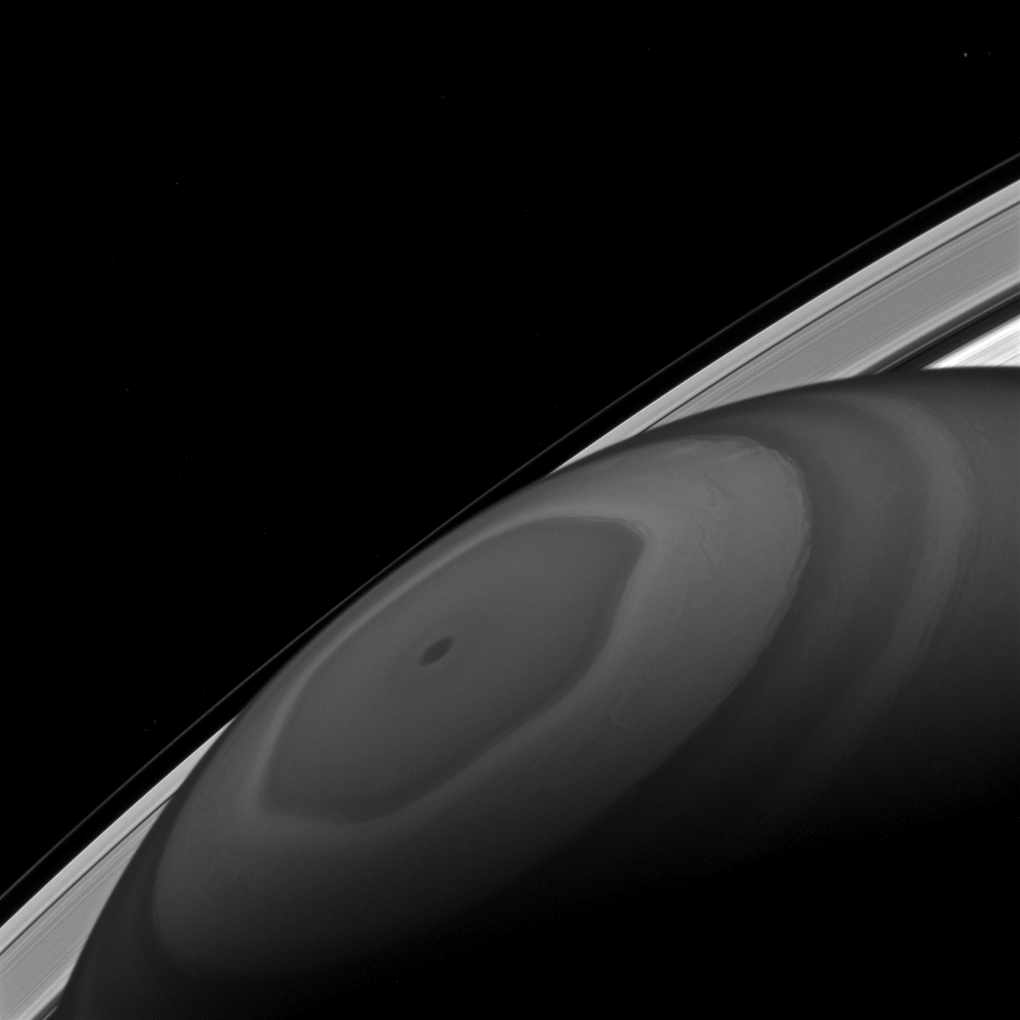

At the Center

The north pole of Saturn sits at the center of its own domain. Around it swirl the clouds, driven by the fast winds of Saturn. Beyond that orbits Saturn’s retinue of moons and the countless small particles that form the ring.

Although the poles of Saturn are at the center of all of this motion, not everything travels around them in circles. Some of the jet-stream patterns, such as the hexagon-shaped pattern seen here, have wavy, uneven shapes. The moons as well have orbits that are elliptical, some quite far from circular.

This view looks toward the sunlit side of the rings from about 26 degrees above the ring plane. The image was taken with the Cassini spacecraft wide-angle camera on Dec. 2, 2016 using a spectral filter which preferentially admits wavelengths of near-infrared light centered at 890 nanometers.

The view was acquired at a distance of approximately 619,000 miles (996,000 kilometers) from Saturn. Image scale is 37 miles (60 kilometers) per pixel.

The Cassini mission is a cooperative project of NASA, ESA (the European Space Agency) and the Italian Space Agency. The Jet Propulsion Laboratory, a division of the California Institute of Technology in Pasadena, manages the mission for NASA’s Science Mission Directorate, Washington. The Cassini orbiter and its two onboard cameras were designed, developed and assembled at JPL. The imaging operations center is based at the Space Science Institute in Boulder, Colorado.

Credit: NASA/JPL-Caltech/Space Science Institute